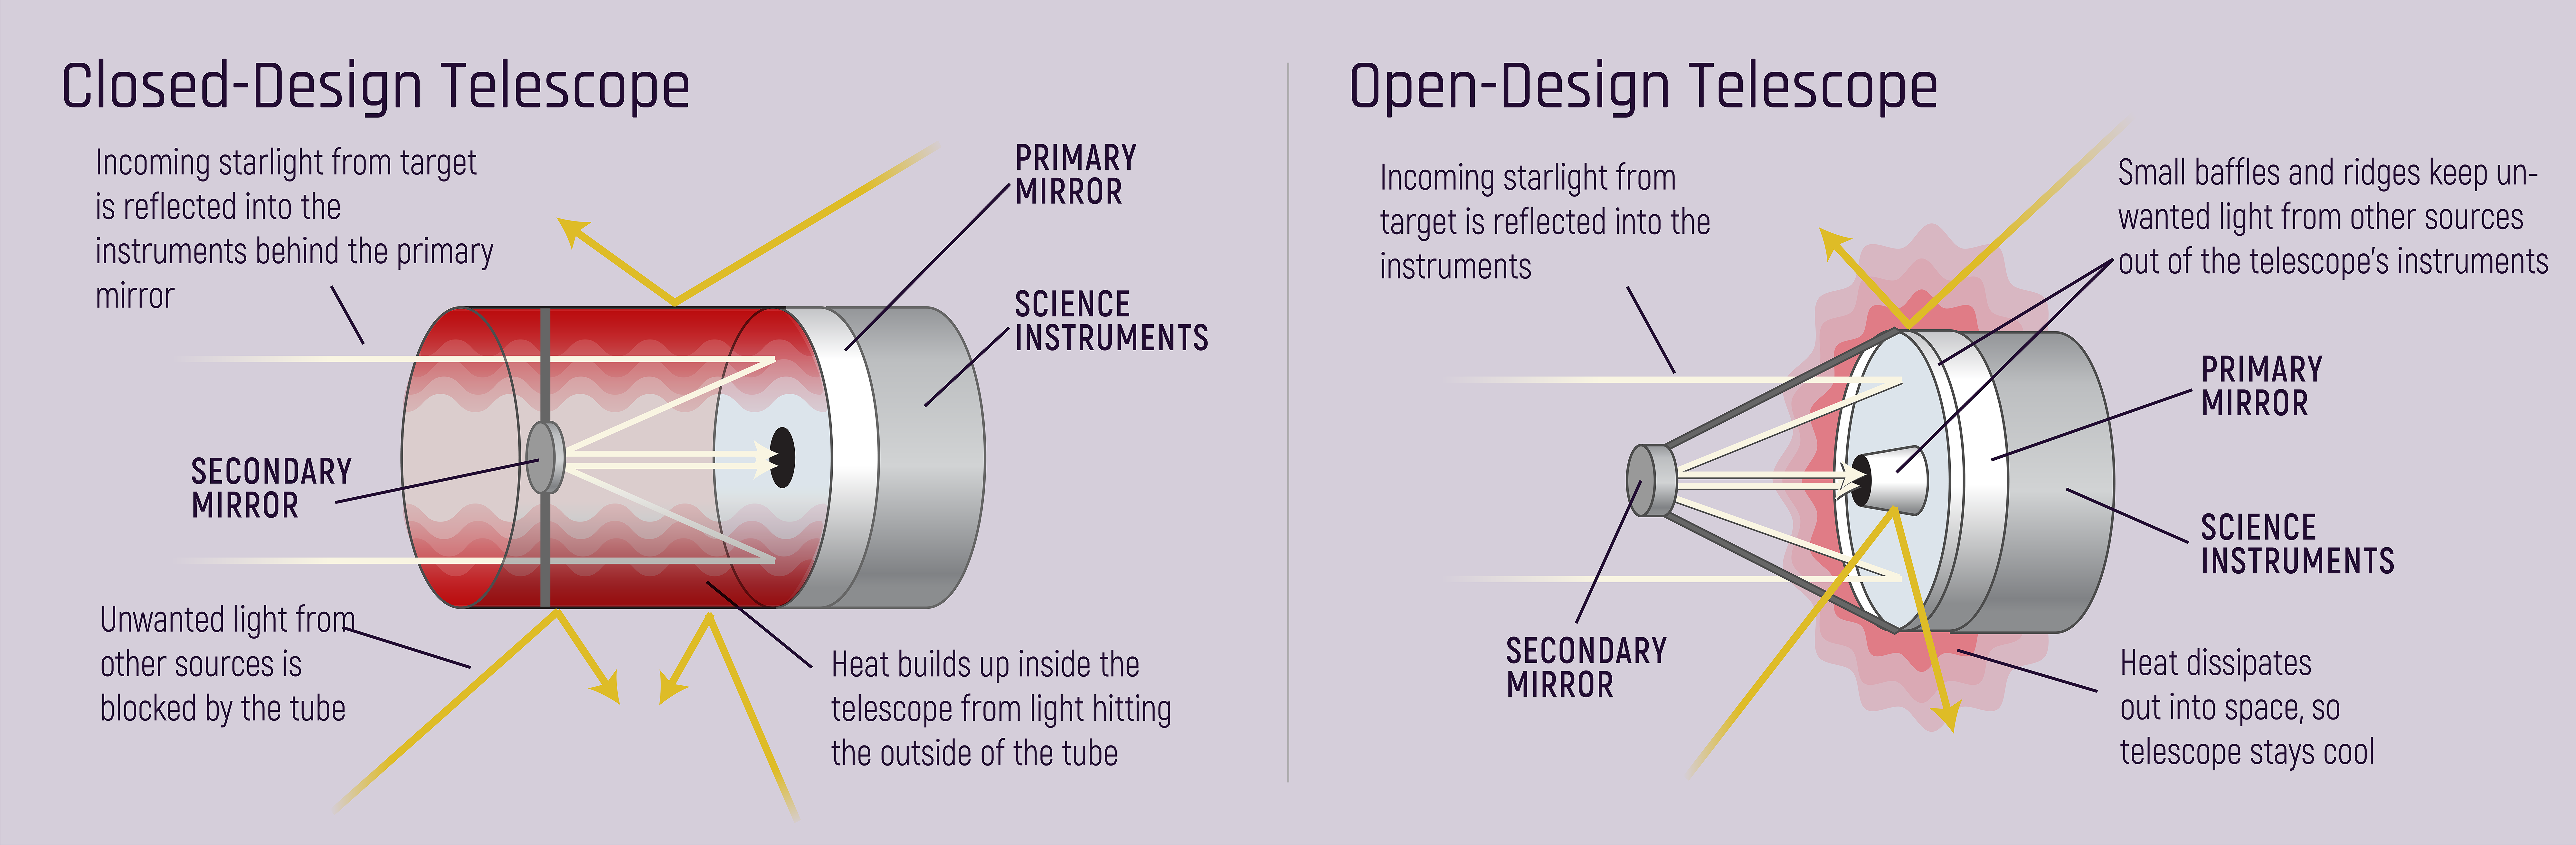

Closed vs. Open Design Telescopes

Enclosed designs protect telescopes that detect visible light from stray light. Open designs protect telescopes that detect infrared light from heat.

Credit: Image: NASA, ESA, CSA, STScI